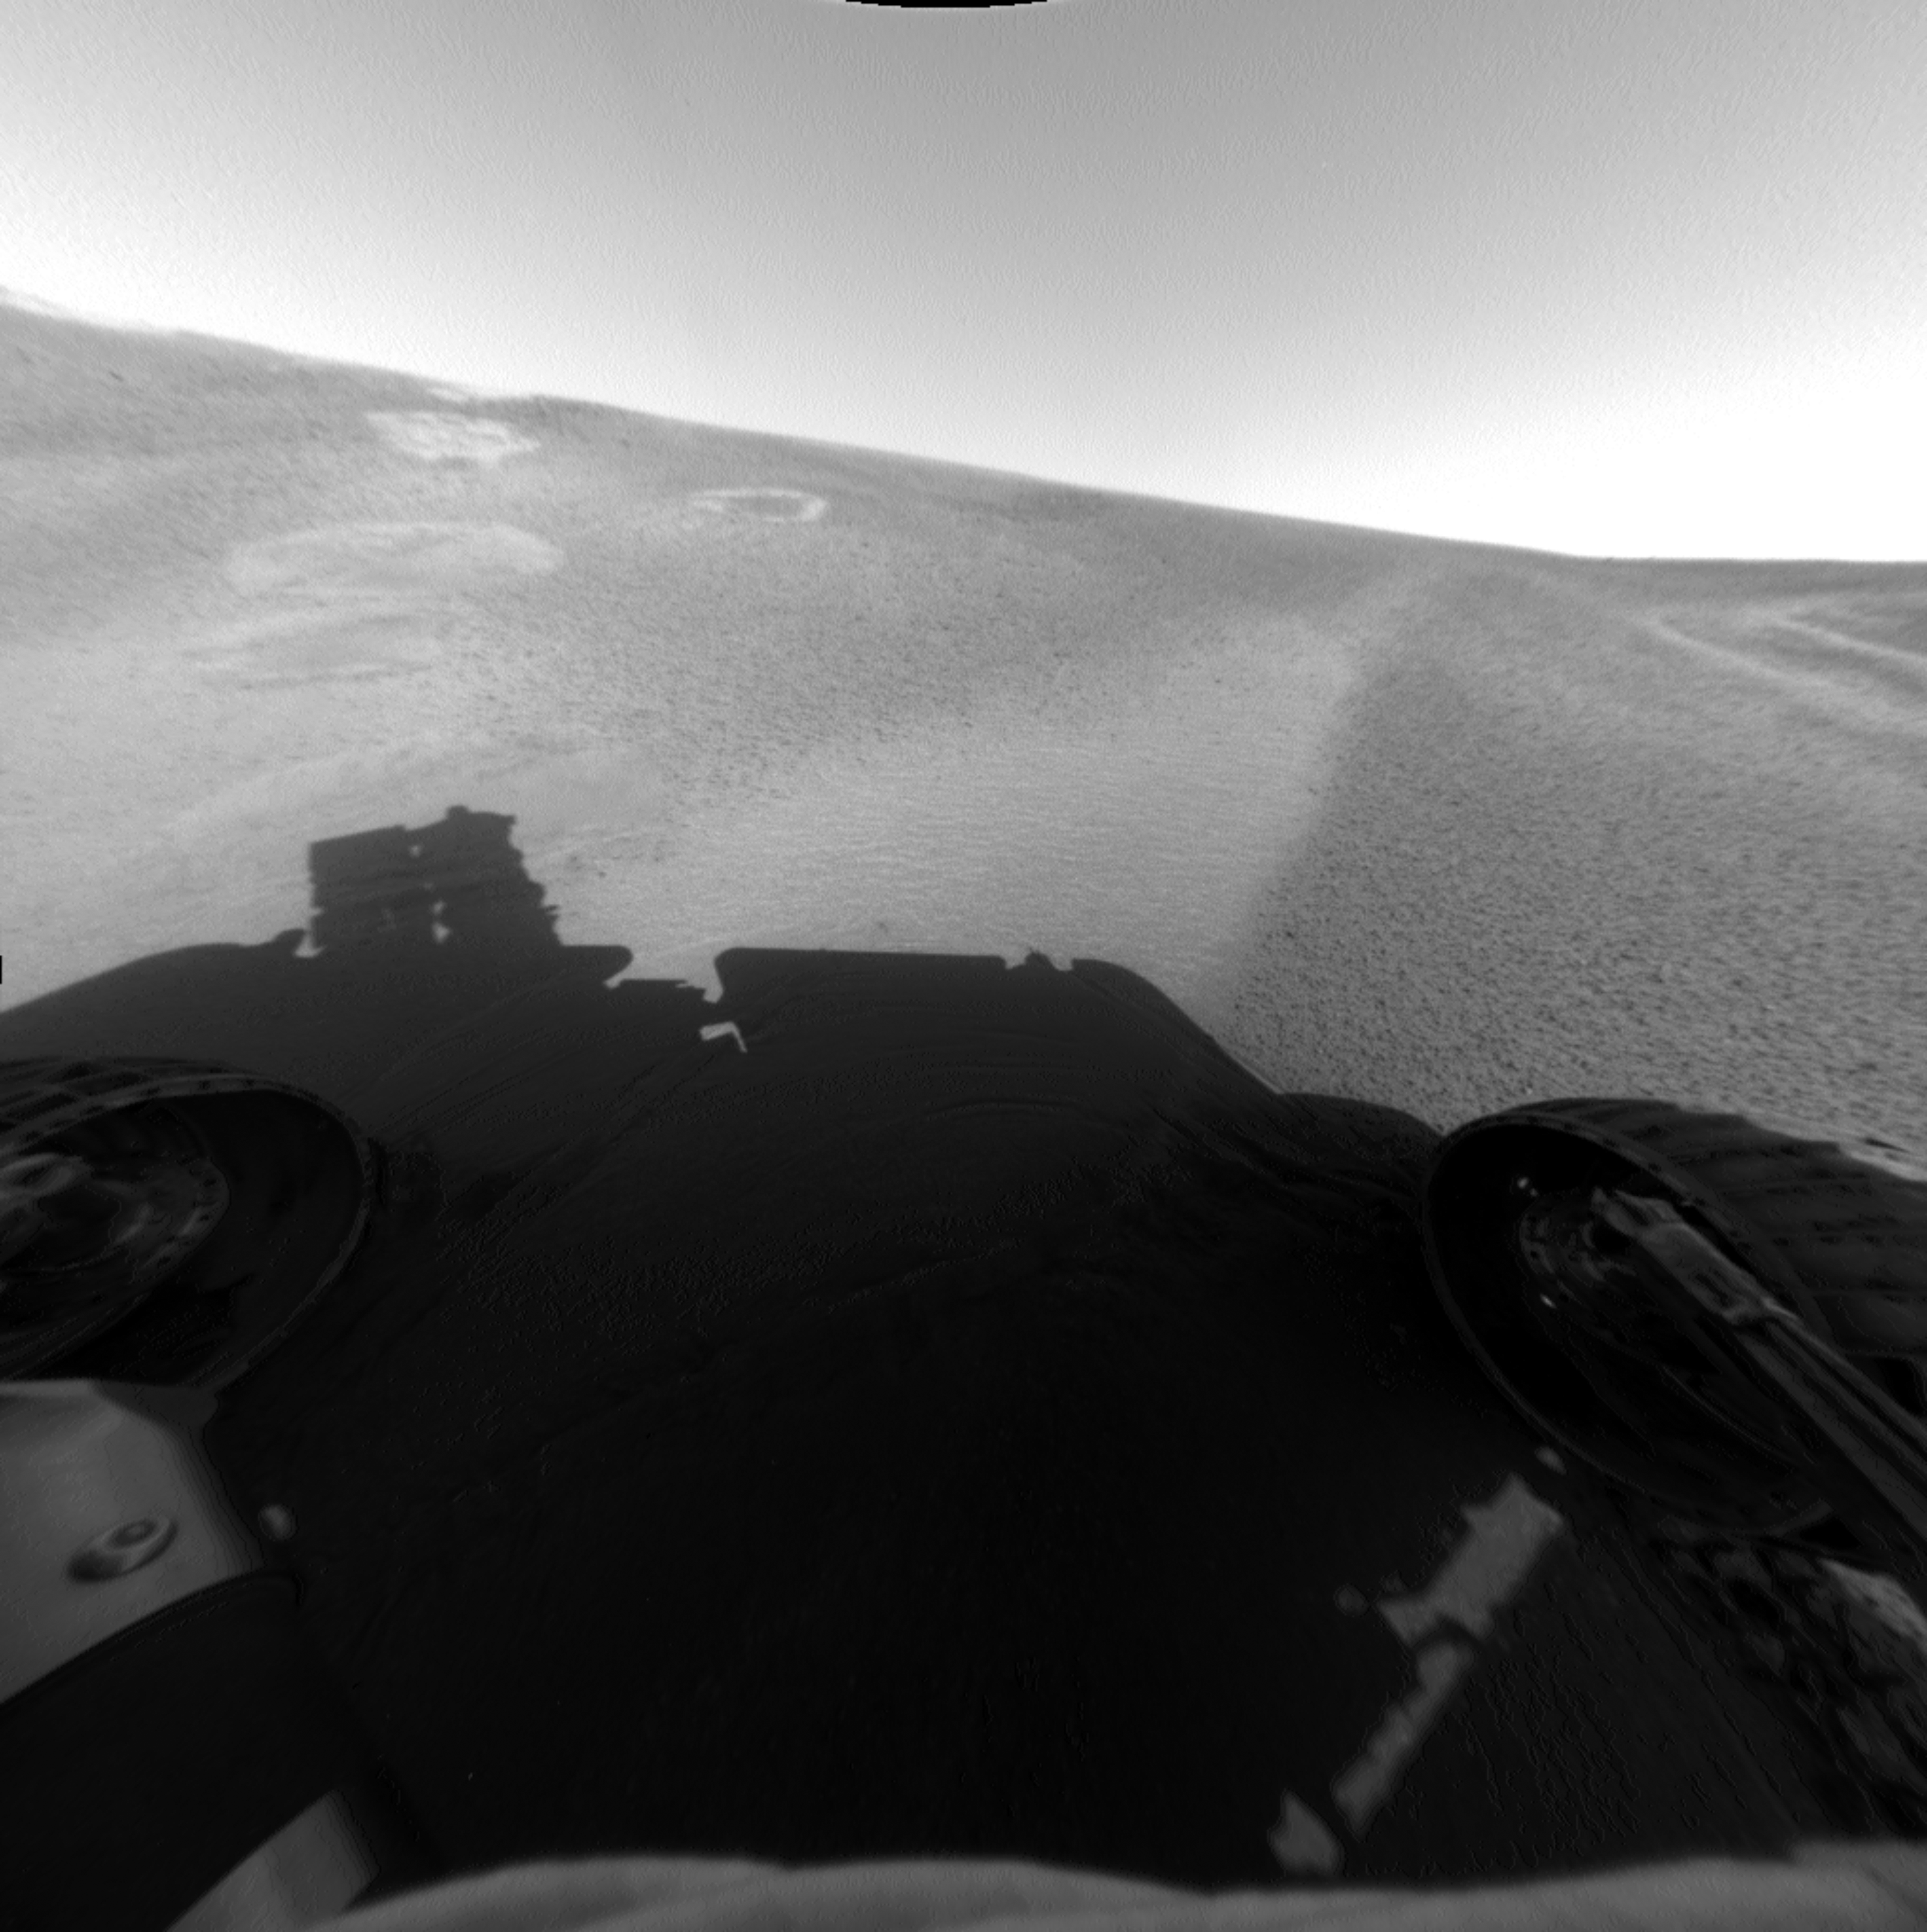

Savoring Neopolitan

Figure 1

This image from the Mars Exploration Rover Opportunity’s front hazard-avoidance camera shows the rover at its Sol 53 (March 17, 2004) location within the “Eagle Crater” landing site. Dubbed “Neopolitan,” this location has three different soil patches: a very light unit, a dark unit, and an airbag bounce mark. Scientists are imaging each of these units as part of a crater soil survey. They hope to better understand the origin of the soils they see in the crater and the relationship of the soils to the rocks in Opportunity ledge. This image was taken on sol 52 of Opportunity’s journey (March 16, 2004).

The Ice Cream Trio
In Figure 1 above, the light soil unit, seen on the left, is a microscopic imager target dubbed “Vanilla.” The dark soil unit on the right is a target dubbed “Cookies ‘n’ Cream.

Credit: NASA/JPL/Washington University (St. Louis)